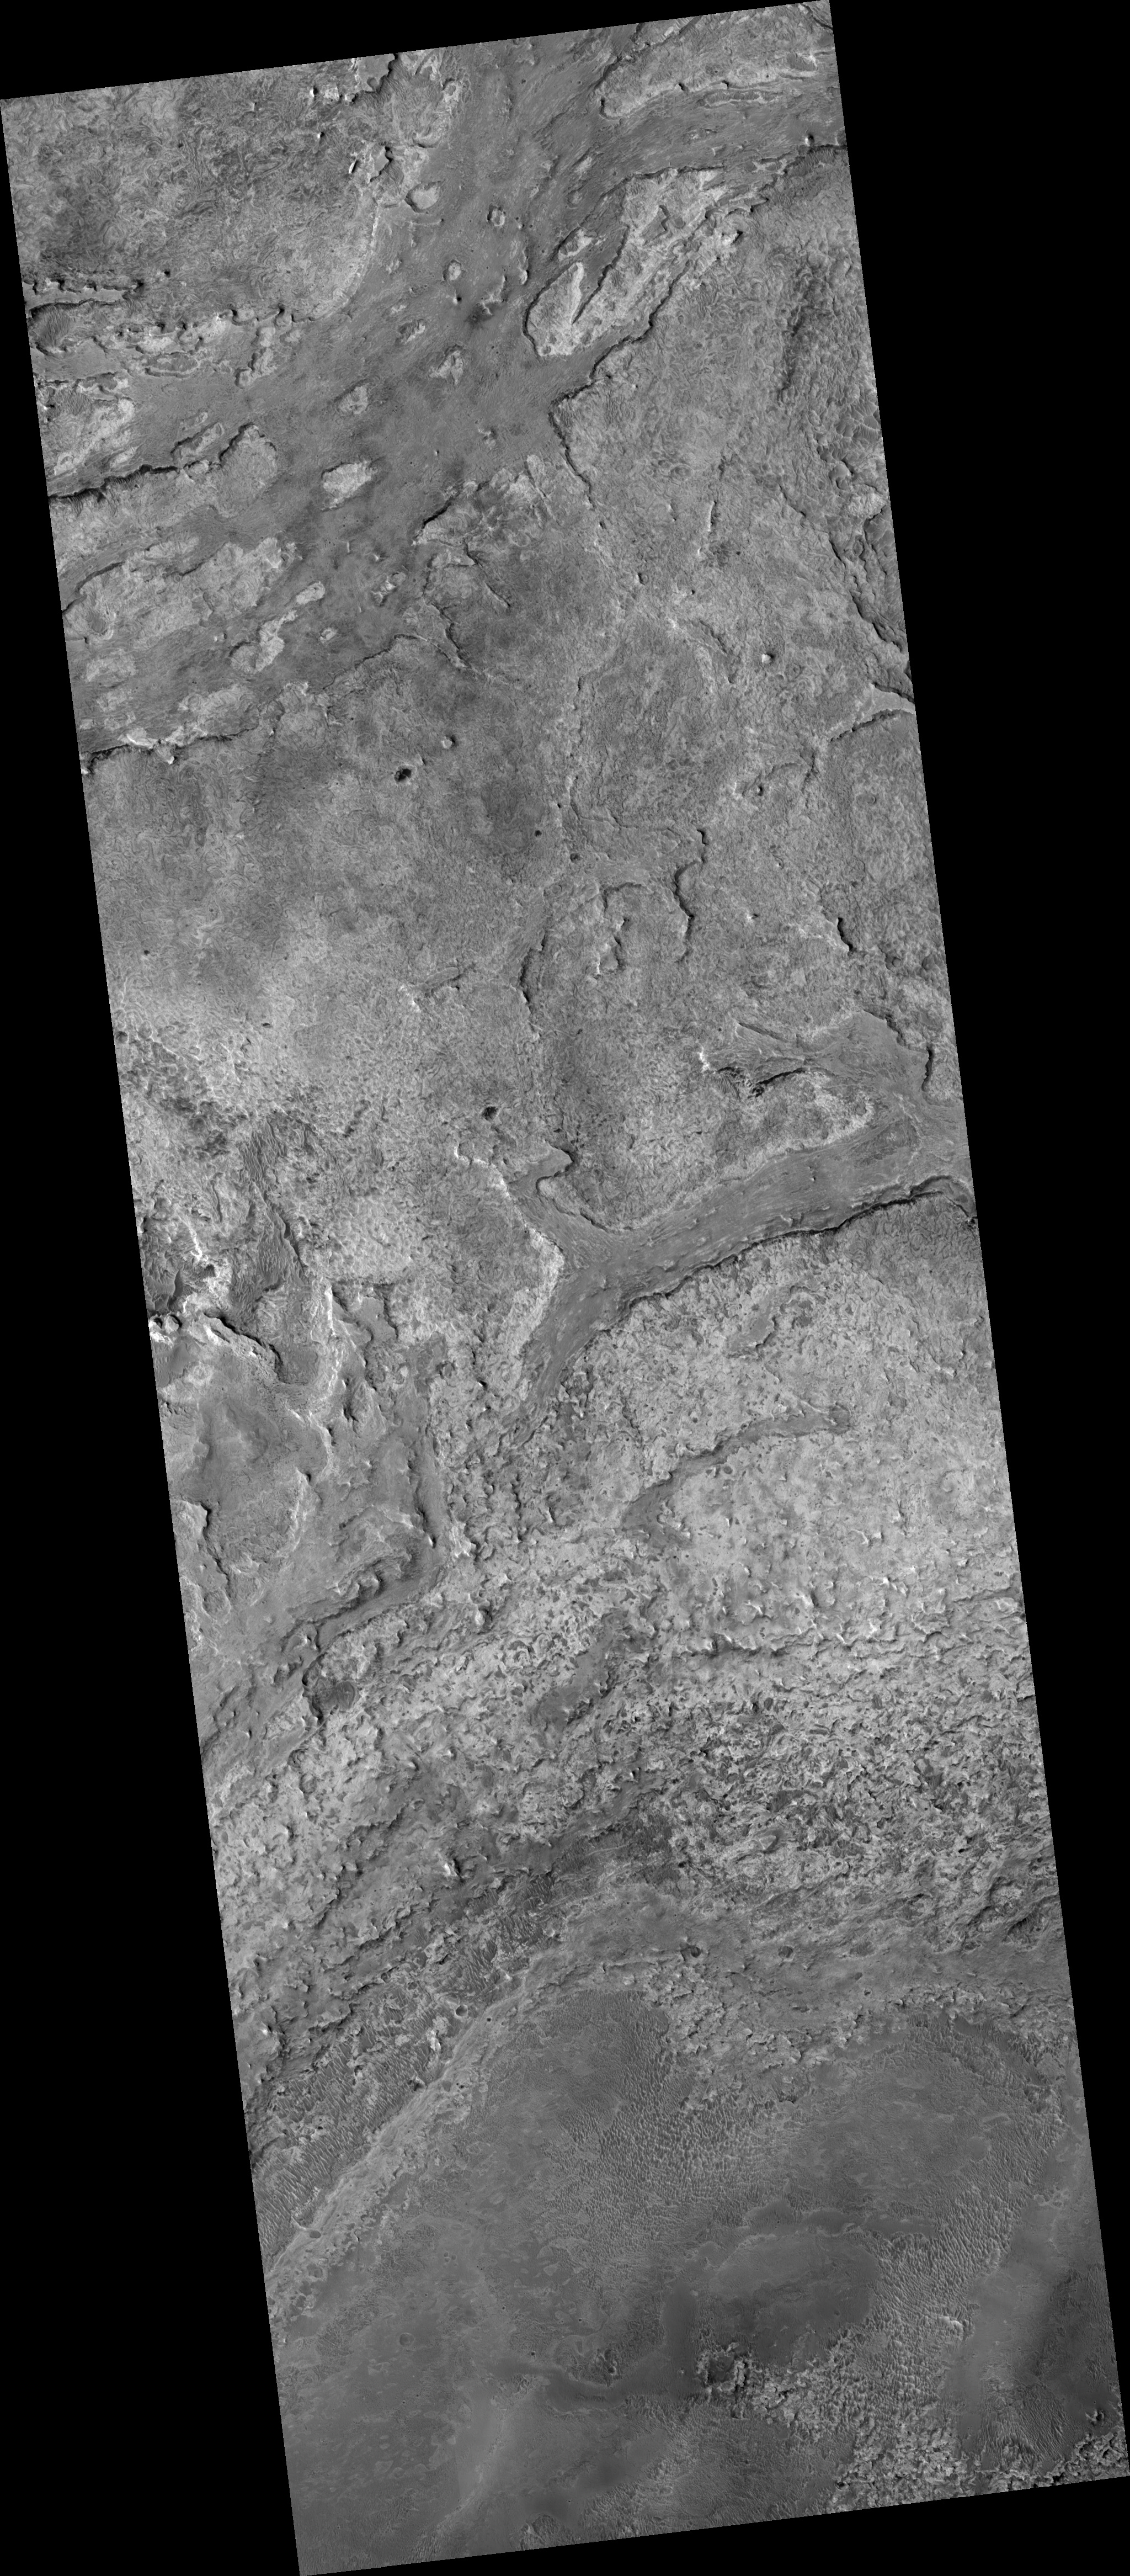

Dark-Toned Ridges in Meridiani

This HiRISE image (PSP_003379_1835) is along the rim of an impact crater in Meridiani and shows a lighter-toned base unit with more resistant dark-toned ridges on top.

Both units exhibit complex fracture patterns. Also evident are old dune fields that have been solidified and then fractured, as well as younger, non-solidified dune fields.

More recently, the entire area has been deeply eroded by the wind.

Observation Toolbox
Acquisition date: 4 April 2007
Local Mars time: 3:34 PM
Degrees latitude (centered): 3.3°
Degrees longitude (East): 357.1°
Range to target site: 271.6 km (169.7 miles)
Original image scale range: 27.2 cm/pixel (with 1 x 1 binning) so objects ~82 cm across are resolved
Map-projected scale: 25 cm/pixel and north is up
Map-projection: EQUIRECTANGULAR
Emission angle: 0.1°
Phase angle: 56.3°
Solar incidence angle: 56°, with the Sun about 34° above the horizon
Solar longitude: 220.3°, Northern Autumn

NASA’s Jet Propulsion Laboratory, a division of the California Institute of Technology in Pasadena, manages the Mars Reconnaissance Orbiter for NASA’s Science Mission Directorate, Washington. Lockheed Martin Space Systems, Denver, is the prime contractor for the project and built the spacecraft. The High Resolution Imaging Science Experiment is operated by the University of Arizona, Tucson, and the instrument was built by Ball Aerospace and Technology Corp., Boulder, Colo.

Credit: NASA/JPL/Univ. of Arizona